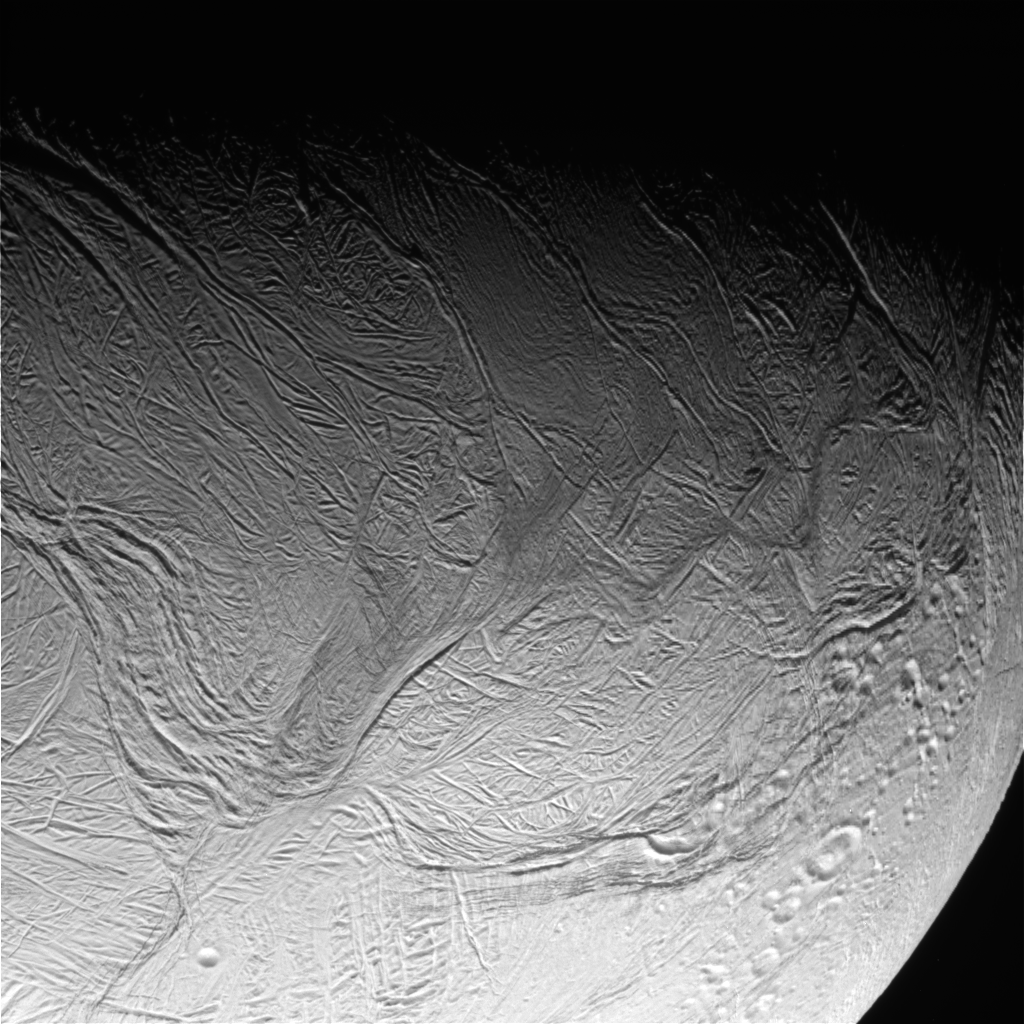

Enceladus Oct. 9, 2008 Flyby – Posted Image #5

This image was taken during Cassini’s extremely close encounter with Enceladus on Oct. 9, 2008.

The image was taken with the Cassini spacecraft narrow-angle camera on Oct. 9, 2008, a distance of approximately 47,000 kilometers (29,000 miles) from Enceladus. Image scale is 279 meters (916 feet) per pixel.

The Cassini-Huygens mission is a cooperative project of NASA, the European Space Agency and the Italian Space Agency. The Jet Propulsion Laboratory, a division of the California Institute of Technology in Pasadena, manages the mission for NASA’s Science Mission Directorate, Washington, D.C. The Cassini orbiter and its two onboard cameras were designed, developed and assembled at JPL. The imaging operations center is based at the Space Science Institute in Boulder, Colo.

Credit: NASA/JPL/Space Science Institute